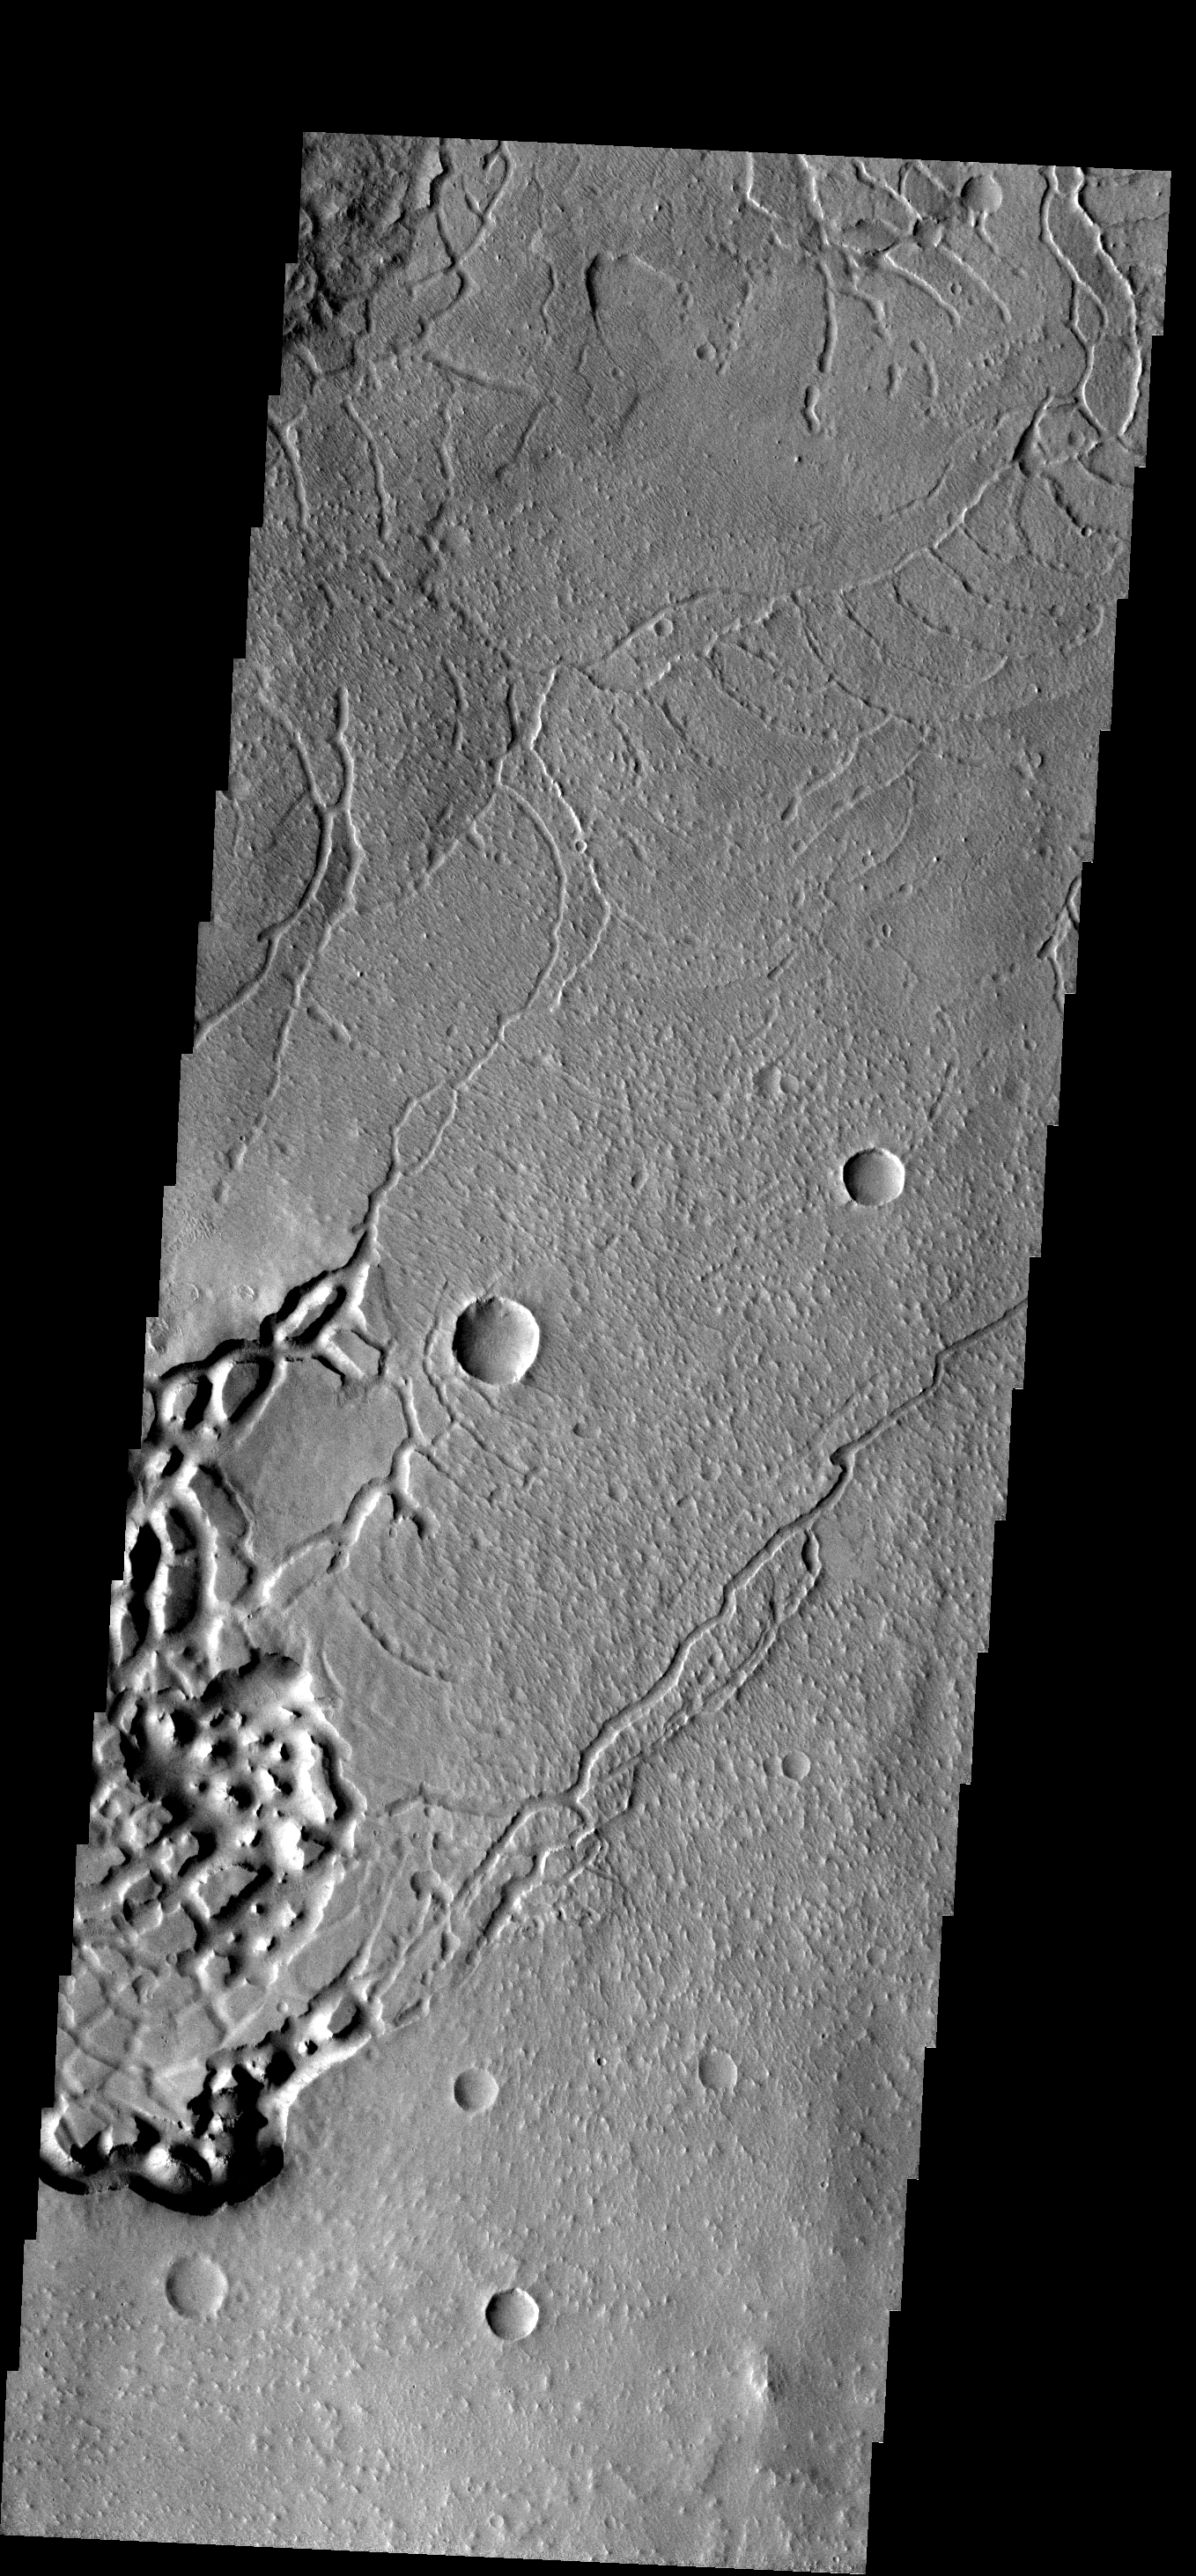

Arcuate Fractures

These curved fractures are located on the margin between Memnonia Fossae and Elysium Planitia.

Image information: VIS instrument. Latitude -1.2N, Longitude 175.0E. 18 meter/pixel resolution.

Please see the THEMIS Data Citation Note for details on crediting THEMIS images.

Note: this THEMIS visual image has not been radiometrically nor geometrically calibrated for this preliminary release. An empirical correction has been performed to remove instrumental effects. A linear shift has been applied in the cross-track and down-track direction to approximate spacecraft and planetary motion. Fully calibrated and geometrically projected images will be released through the Planetary Data System in accordance with Project policies at a later time.

NASA’s Jet Propulsion Laboratory manages the 2001 Mars Odyssey mission for NASA’s Office of Space Science, Washington, D.C. The Thermal Emission Imaging System (THEMIS) was developed by Arizona State University, Tempe, in collaboration with Raytheon Santa Barbara Remote Sensing. The THEMIS investigation is led by Dr. Philip Christensen at Arizona State University. Lockheed Martin Astronautics, Denver, is the prime contractor for the Odyssey project, and developed and built the orbiter. Mission operations are conducted jointly from Lockheed Martin and from JPL, a division of the California Institute of Technology in Pasadena.

Credit: NASA/JPL/ASU